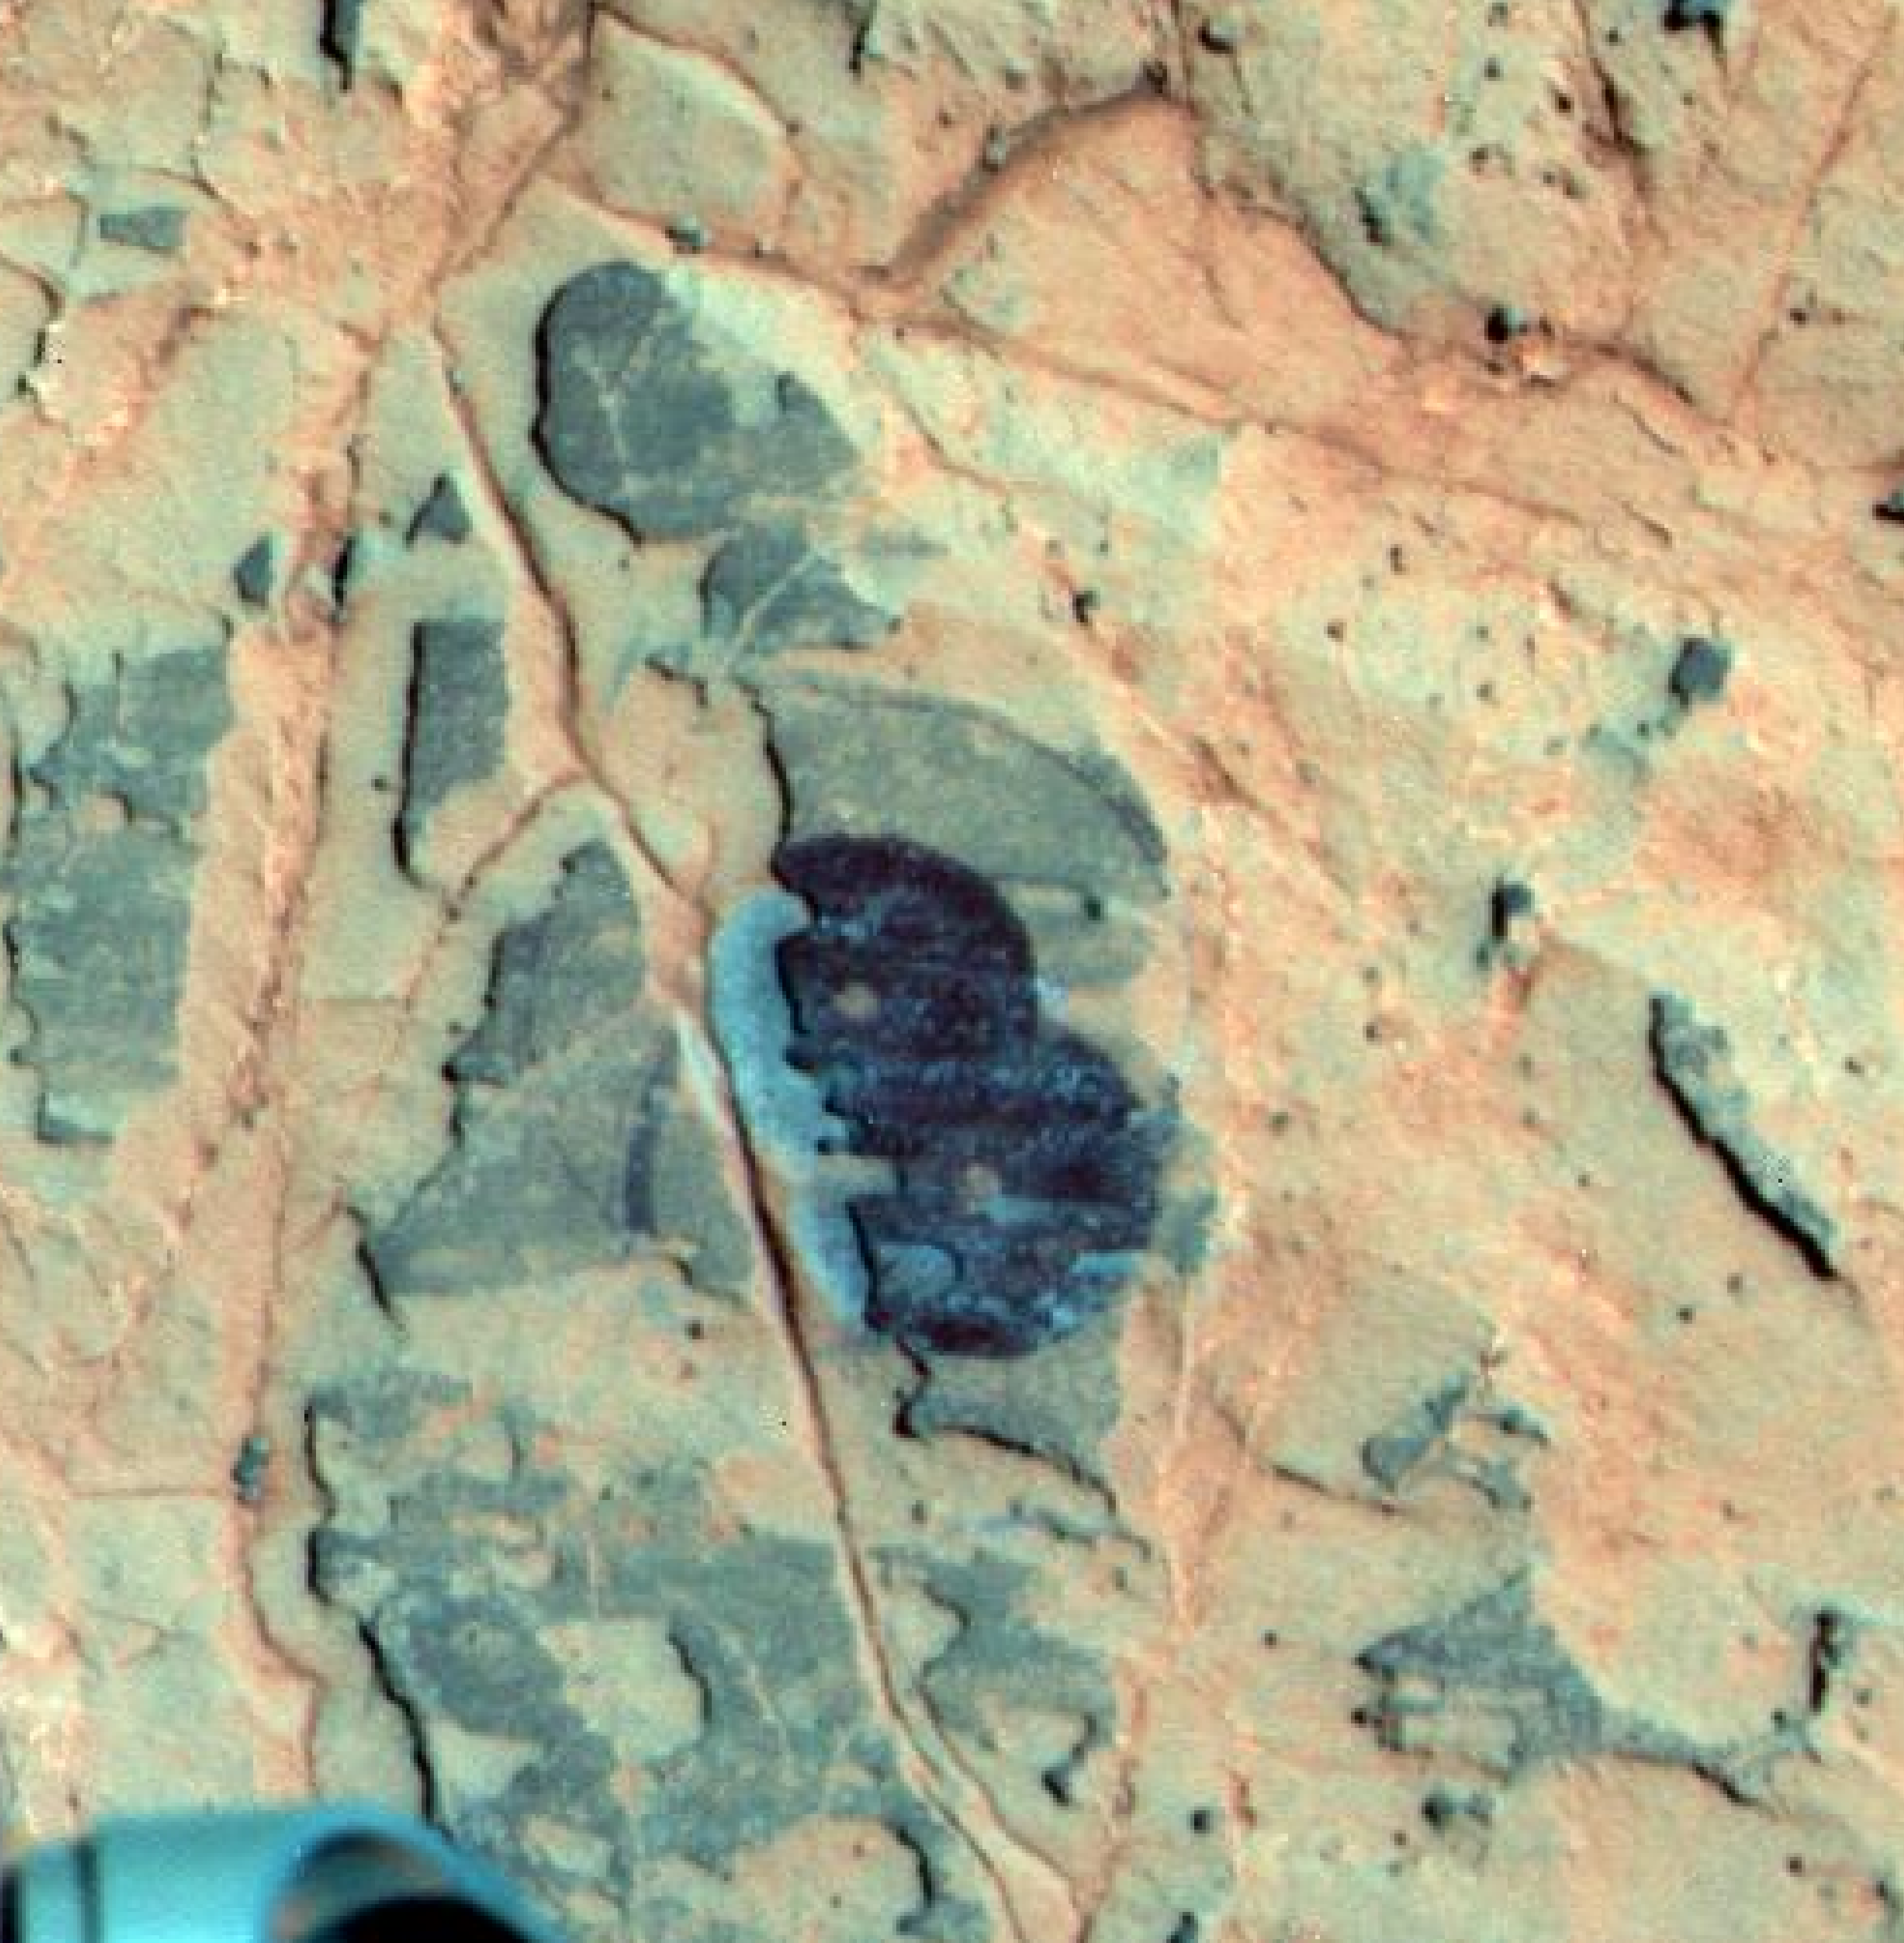

Mineral Detected from Orbit Found in Dark Veneers

Annotated Version

Researchers used NASA’s Mars Exploration Rover Opportunity to find a water-related mineral on the ground that had been detected from orbit, and found it in the dark veneer of rocks on the rim of Endeavour Crater.

This false-color view from the panoramic camera (Pancam) on Opportunity shows a dark veneer, exposed after brushing with the rover’s rock abrasion tool. These finely layered rocks with dark veneers are in the “Whitewater Lake” outcrop on “Matijevic Hill” on the western rim of Endeavour. The deposits are part of the ancient Matijevic formation, which predates the Endeavour impact event. The brushed area is about 1.5 inches (3.8 centimeters) wide. This image was taken on the 3,098th Martian day, or sol, of Opportunity’s mission (Oct. 11, 2012).

Credit: NASA/JPL-Caltech/Cornell Univ./Arizona State Univ.